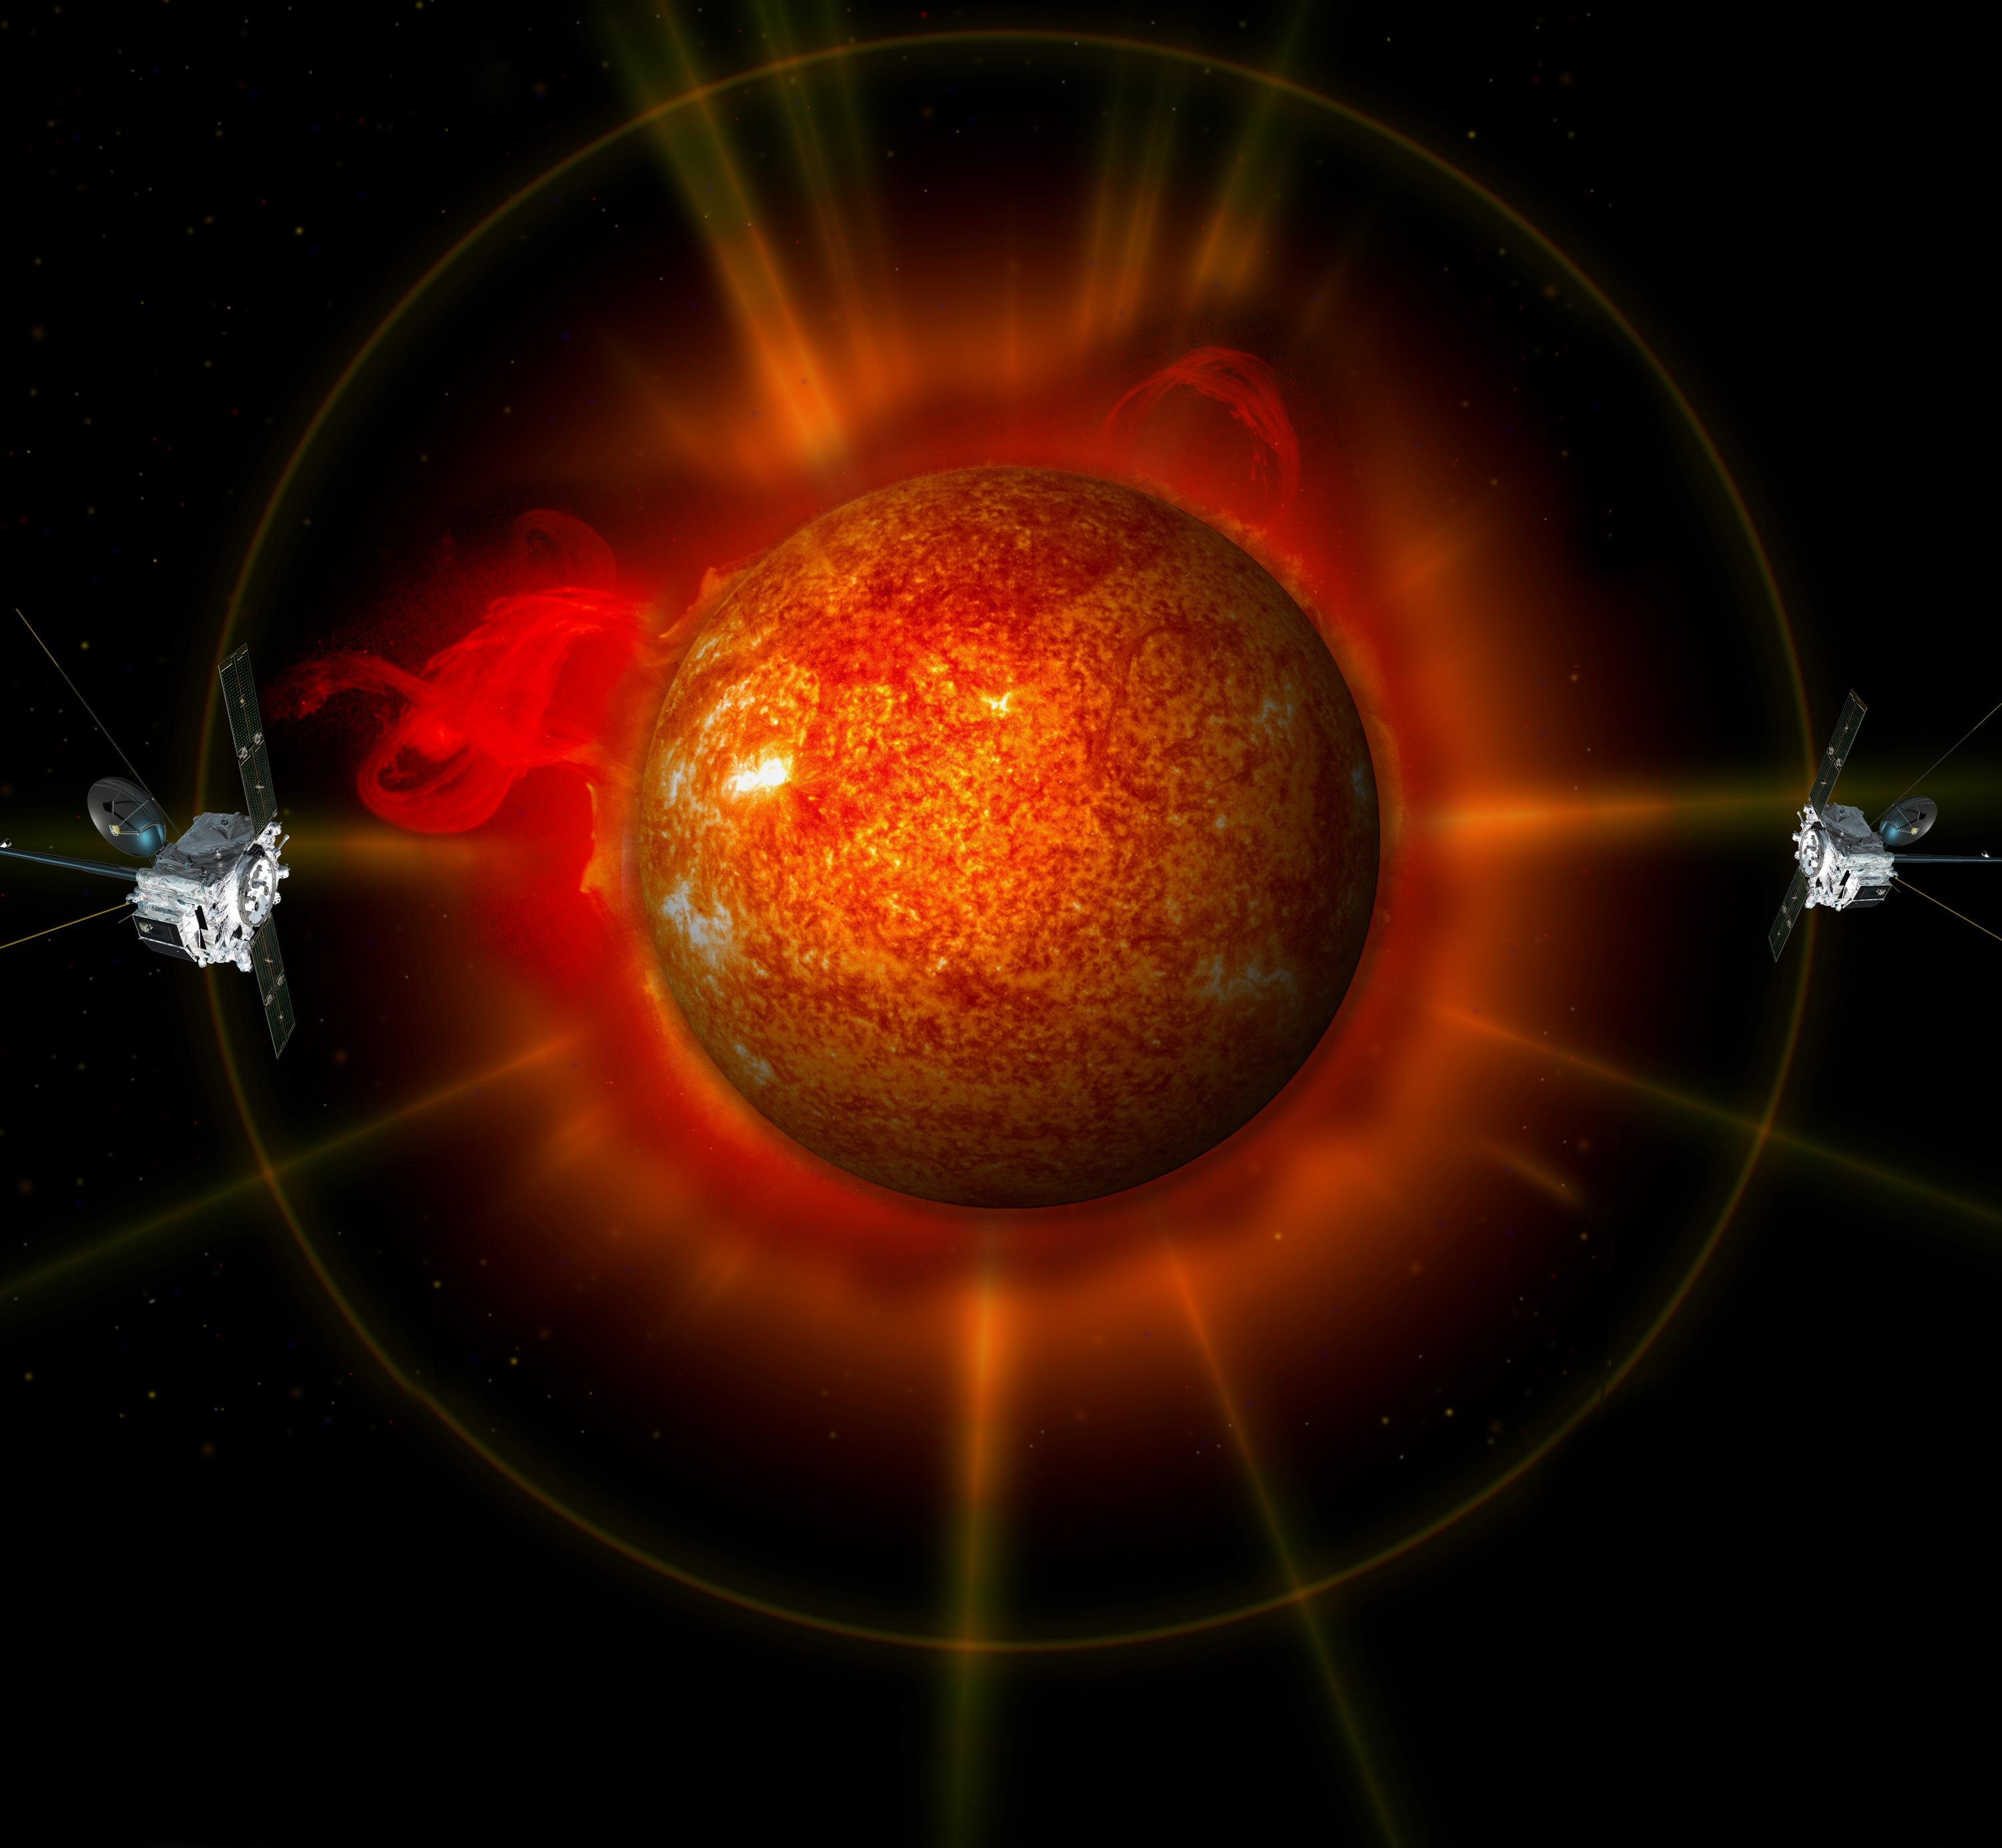

NASA Satellite STEREO

An artist's concept of STEREO surrounding the sun.

Credit: NASA